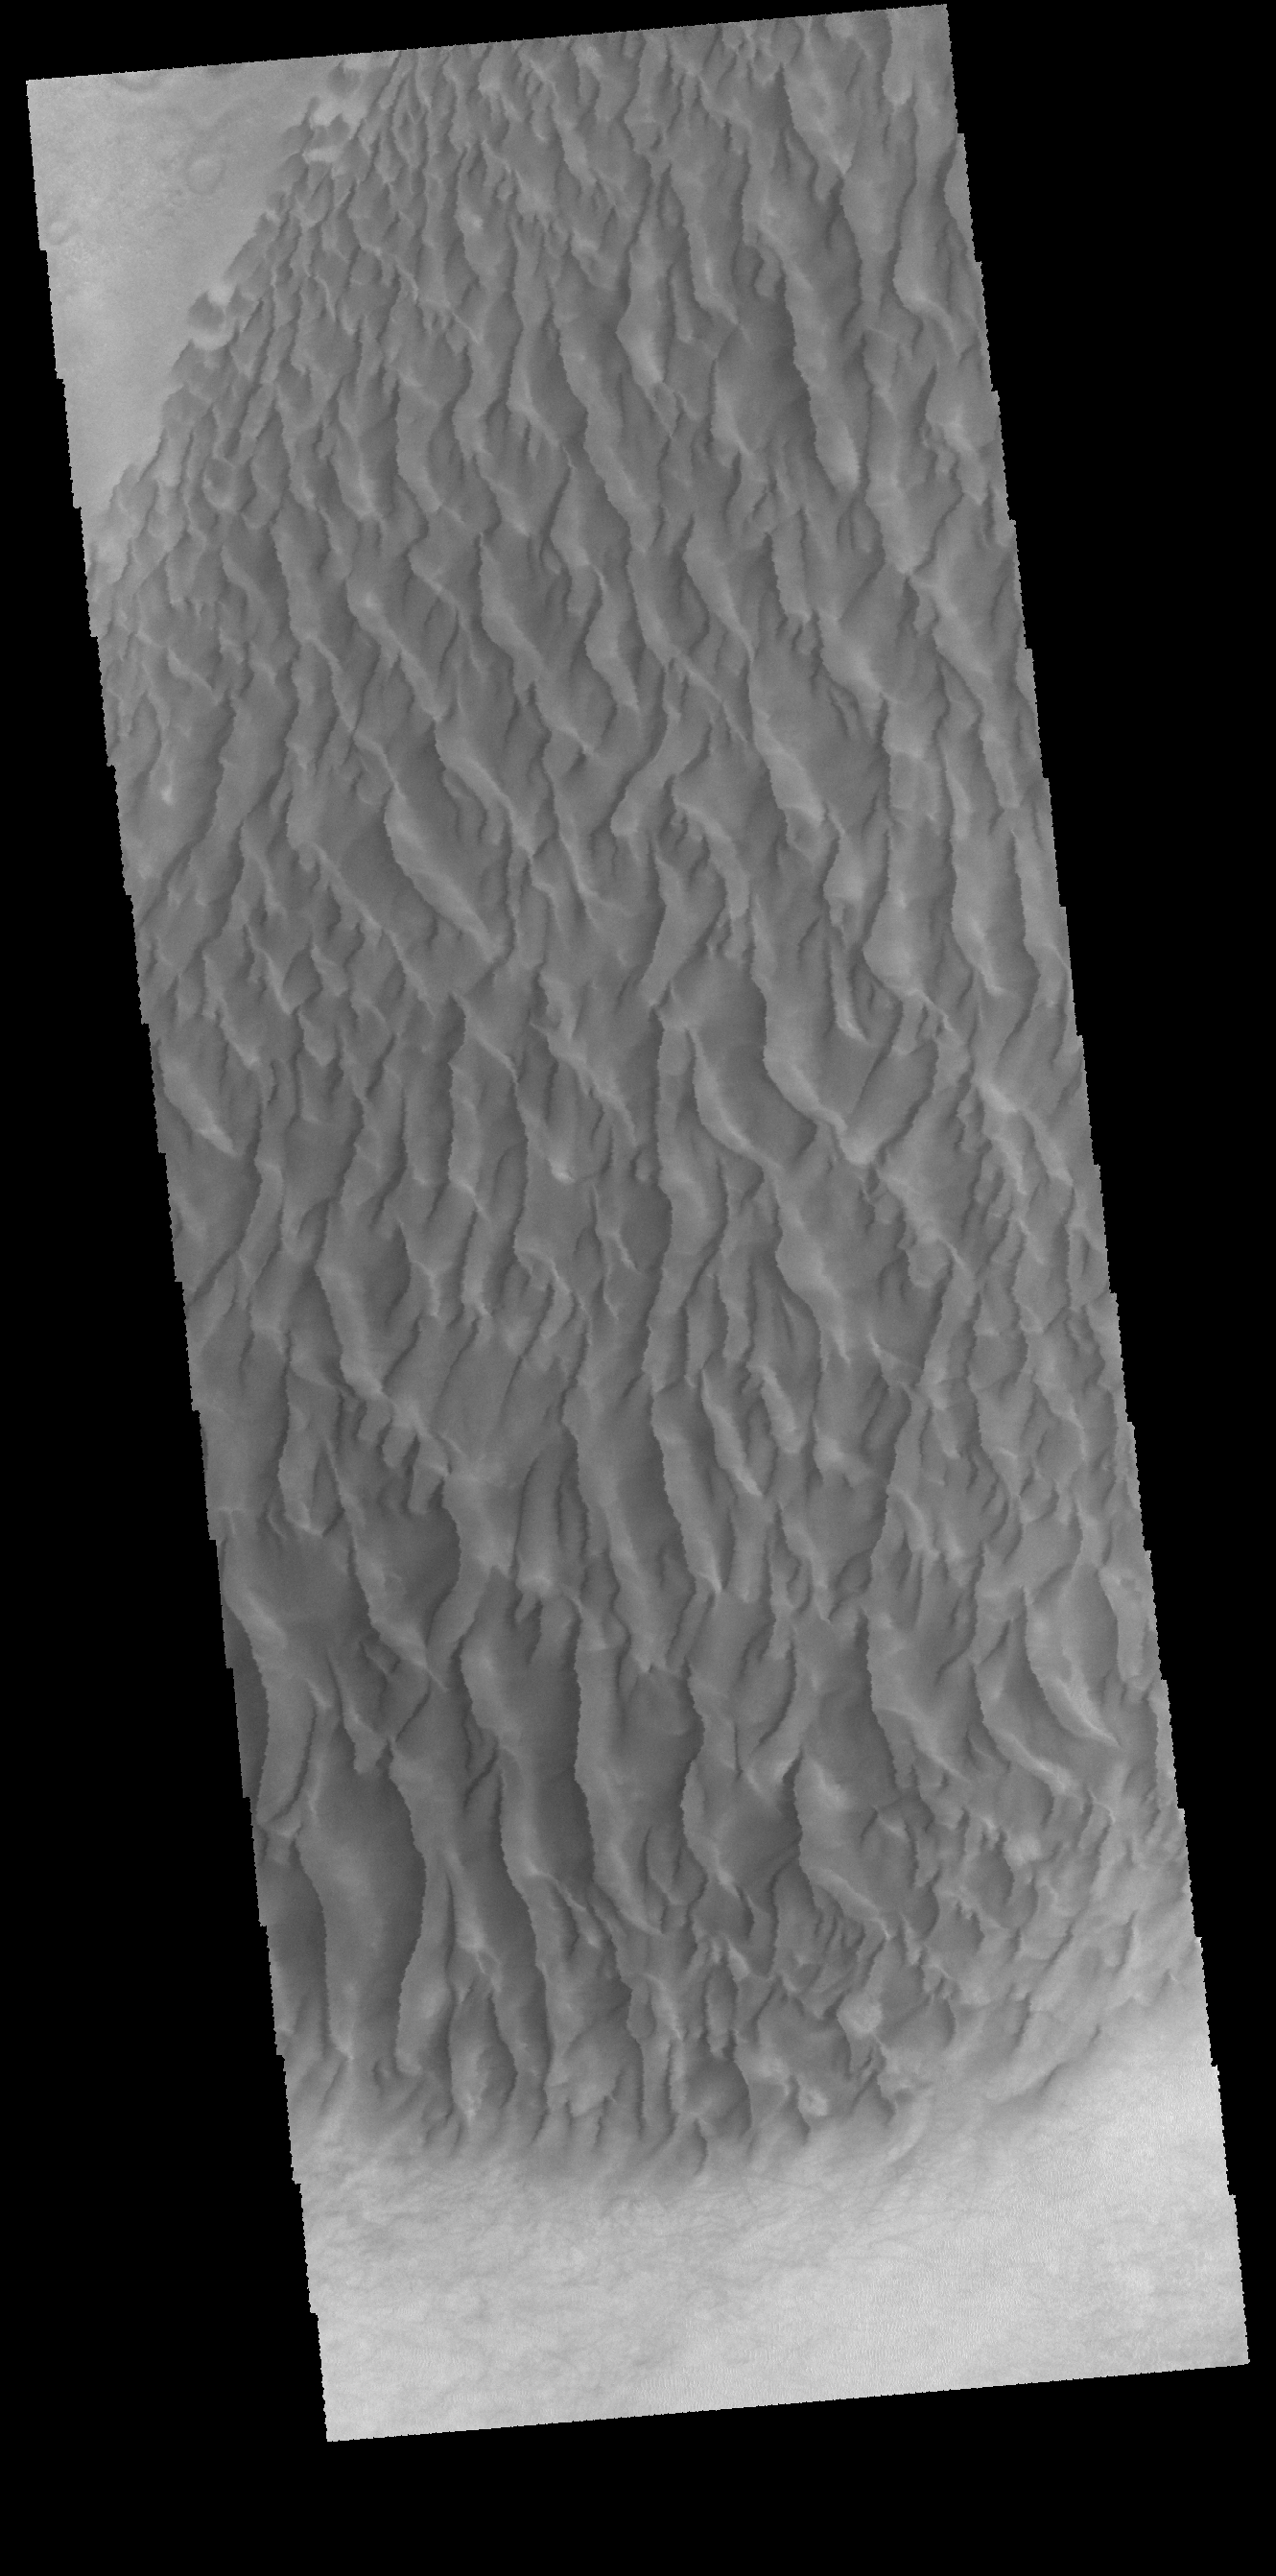

Proctor Crater Dunes

This VIS image shows part of the large sand sheet within Proctor Crater. The surface of the sand sheet hosts dune forms.

Credit: NASA/JPL-Caltech/ASU